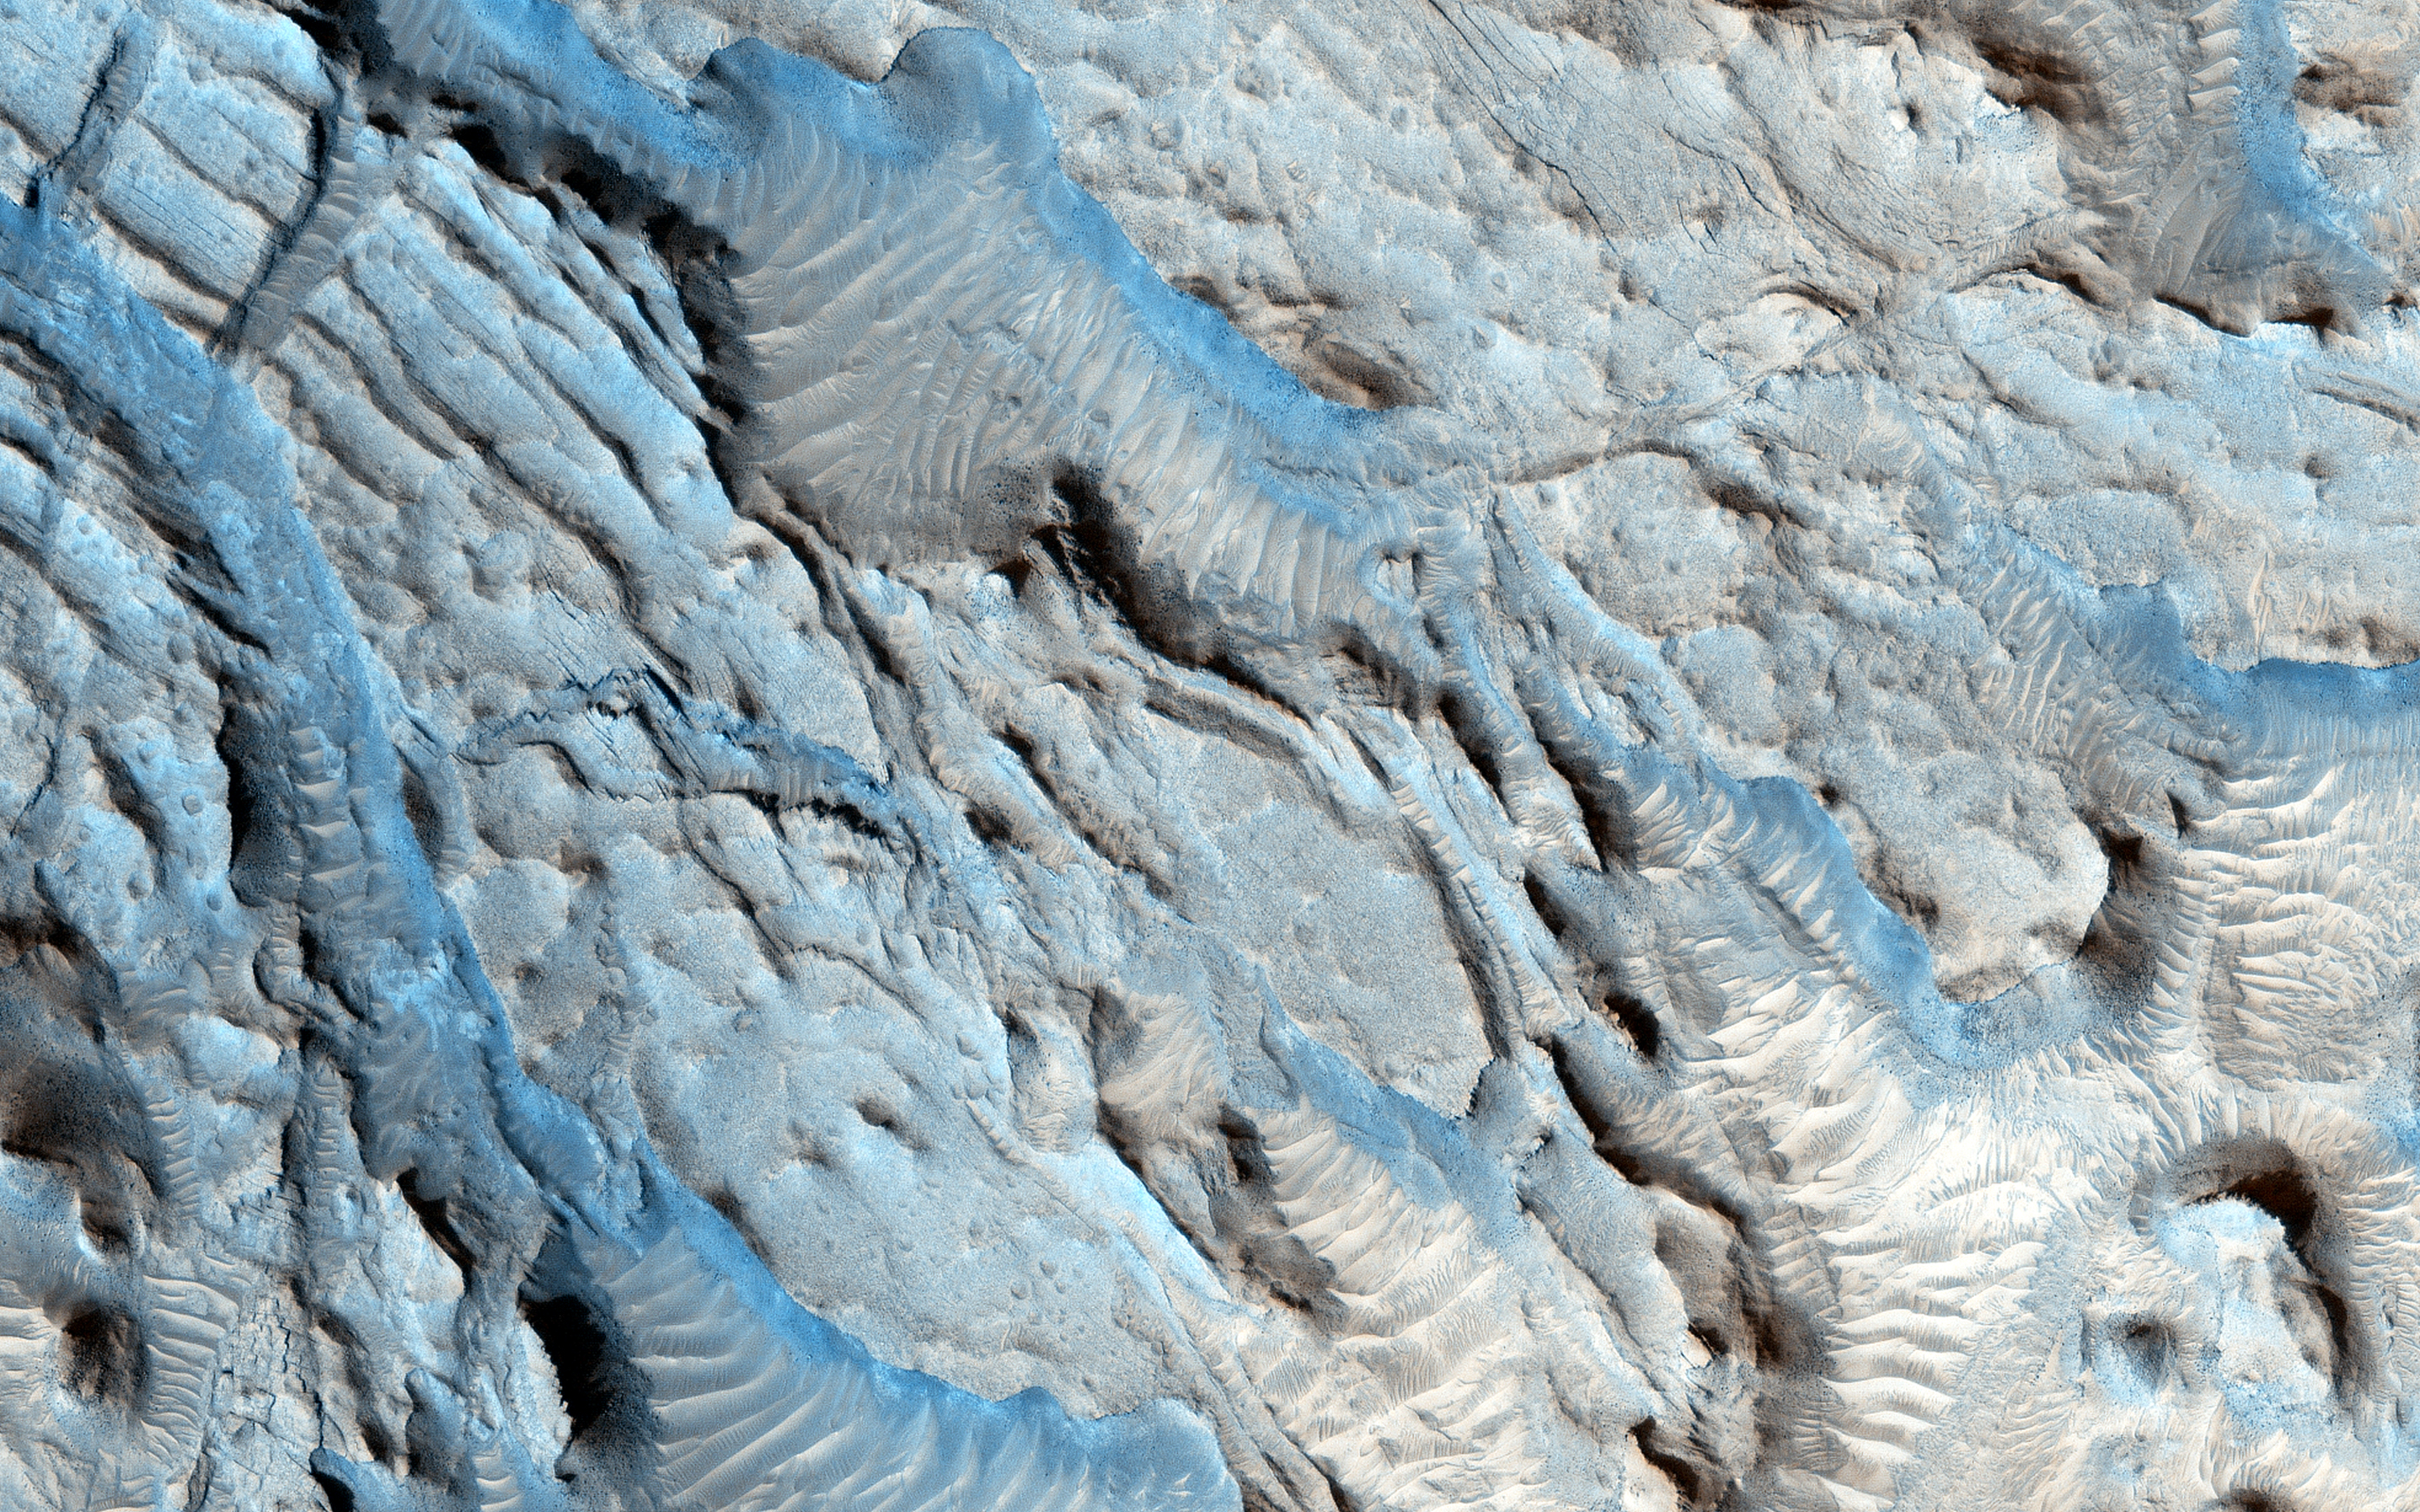

Small Channels and a Rocky Patch in the Cydonia Region

The southern section of this image is dominated by both a series of craters and the remnants of channels that may be from a past fluvial system.

The paleochannel system has wind-blown bedforms in its interior, with crests oriented approximately perpendicular to the channel walls. The large rocky patch near the center of the image shows some evidence of bedding as would be expected for a river delta or other water-lain sediments, but the rough dissected nature of outcrops and superimposed aeolian bedforms and other sediments makes identification of this feature difficult.

This is a stereo pair with ESP_031993_2115.

The University of Arizona, Tucson, operates HiRISE, which was built by Ball Aerospace & Technologies Corp., Boulder, Colo. NASA’s Jet Propulsion Laboratory, a division of the California Institute of Technology in Pasadena, manages the Mars Reconnaissance Orbiter Project for NASA’s Science Mission Directorate, Washington.

Credit: NASA/JPL-Caltech/Univ. of Arizona